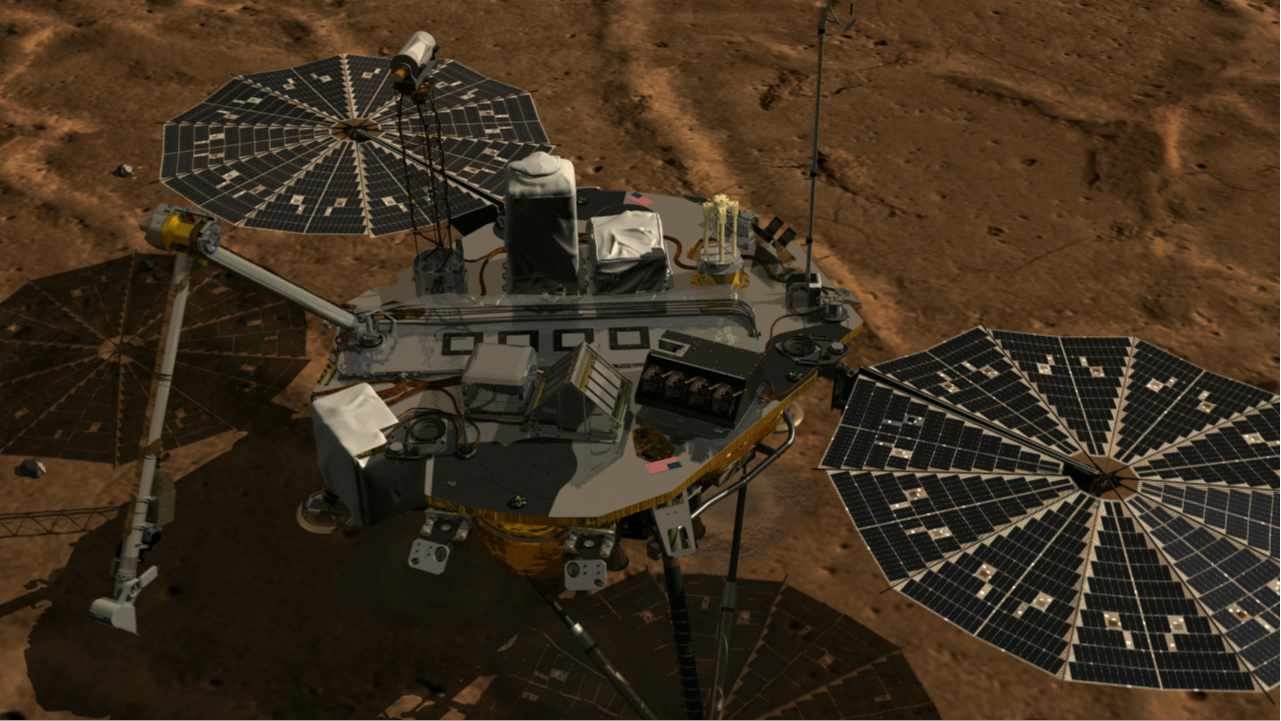

Animation of MARDI Instrument

This animation shows a zoom into the Mars Descent Imager (MARDI) instrument onboard NASA’s Phoenix Mars Lander. The Phoenix team will soon attempt to use a microphone on the MARDI instrument to capture sounds of Mars.

The Phoenix Mission is led by the University of Arizona, Tucson, on behalf of NASA. Project management of the mission is by NASA’s Jet Propulsion Laboratory, Pasadena, Calif. Spacecraft development is by Lockheed Martin Space Systems, Denver.

Photojournal Note: As planned, the Phoenix lander, which landed May 25, 2008 23:53 UTC, ended communications in November 2008, about six months after landing, when its solar panels ceased operating in the dark Martian winter.

Credit: NASA/JPL-Caltech/Solar System Visualization Project